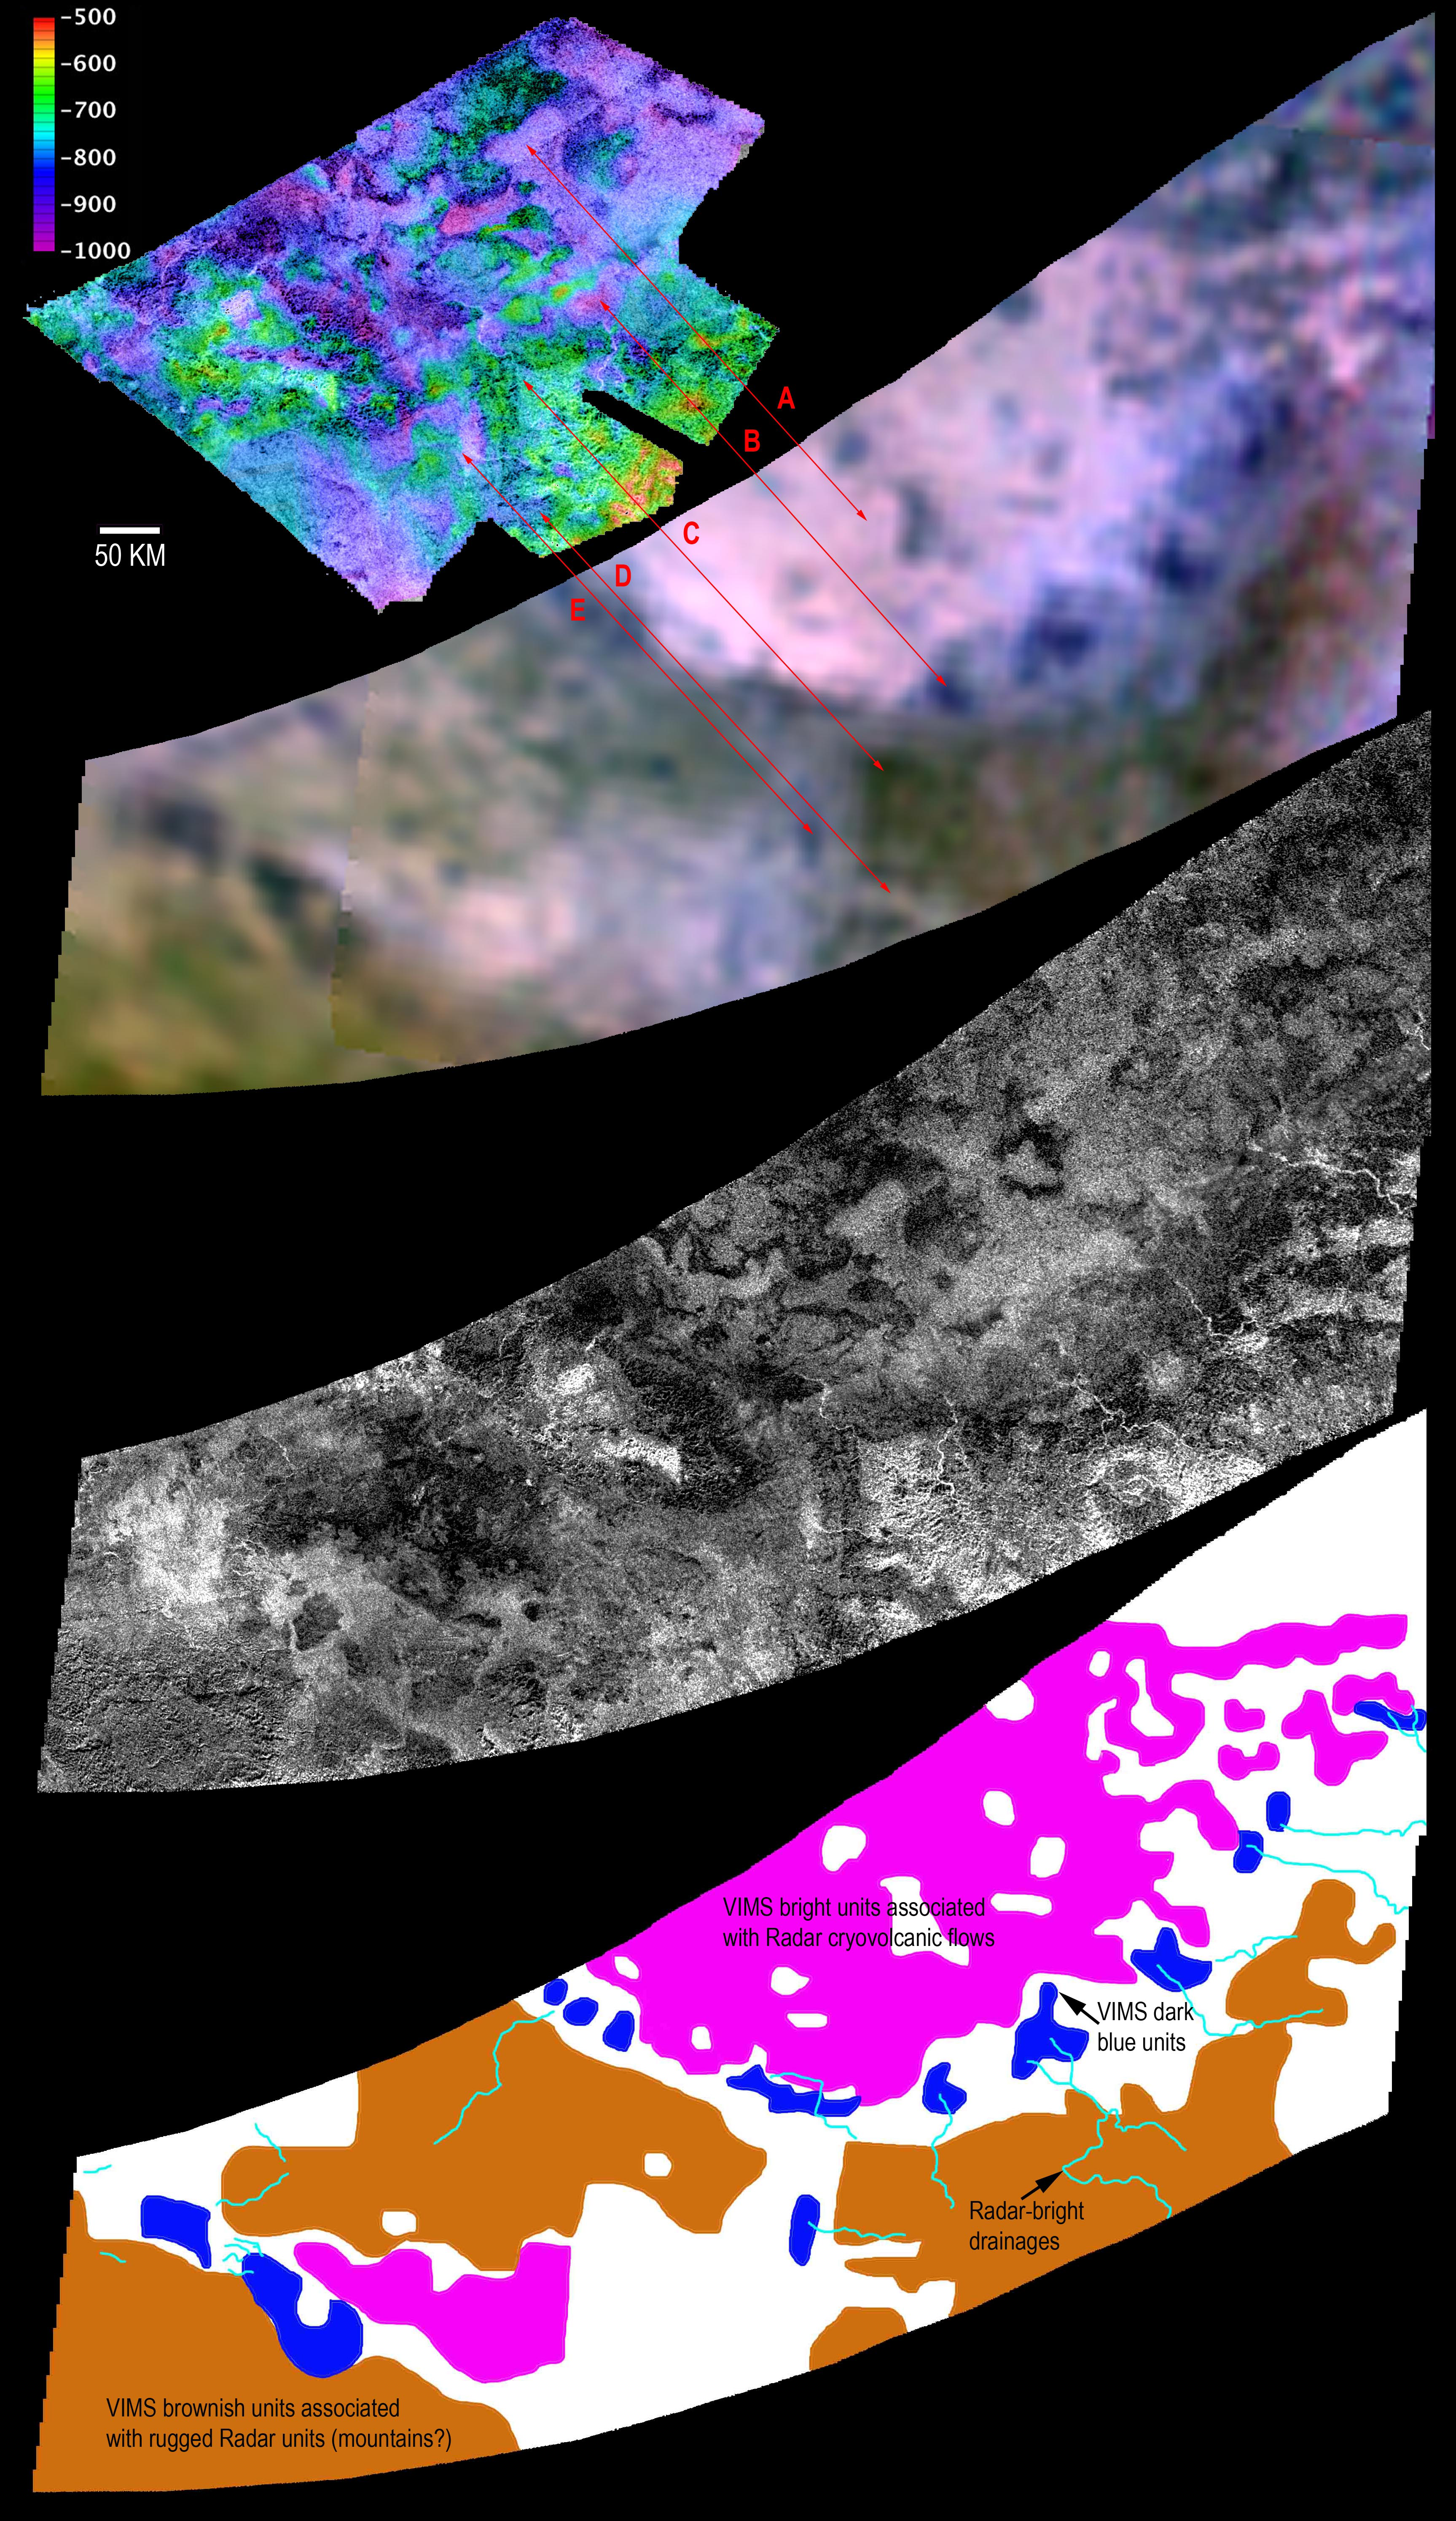

Looking for Ice Volcano Flows at Hotei Regio

Two different instruments aboard NASA’s Cassini spacecraft combined their observations to create a more detailed portrait of the Hotei Regio area on Saturn’s moon Titan, which these teams interpret as showing evidence of recent flows from ice volcanoes. The Titan radar mapper sees through Titan’s haze to reveal the highs and lows of the terrain in the topography map (top). In the second image down, arrows point to corresponding features seen in the mineral and chemical make-up of the region produced from data provided by Cassini’s visual and infrared spectrometer. Titan radar data (third image down) reveal the surface roughness of the area. Data from the two instruments were combined (bottom) to show areas that may have been dominated by past ice volcano flows, along with drainage channels and possible mountainous terrain. The “VIMS dark blue units” are areas thought to be rich in water ice.

Another view of the data is shown in PIA12849.

The Cassini-Huygens mission is a cooperative project of NASA, the European Space Agency and the Italian Space Agency. JPL manages the mission for NASA’s Science Mission Directorate, Washington, D.C. The Cassini orbiter was designed, developed and assembled at JPL. The radar instrument was built by JPL and the Italian Space Agency, working with team members from the United States and several European countries. The visual and infrared mapping spectrometer team is based at the University of Arizona, Tucson.

Credit: NASA/JPL-Caltech/ASI/USGS/UA